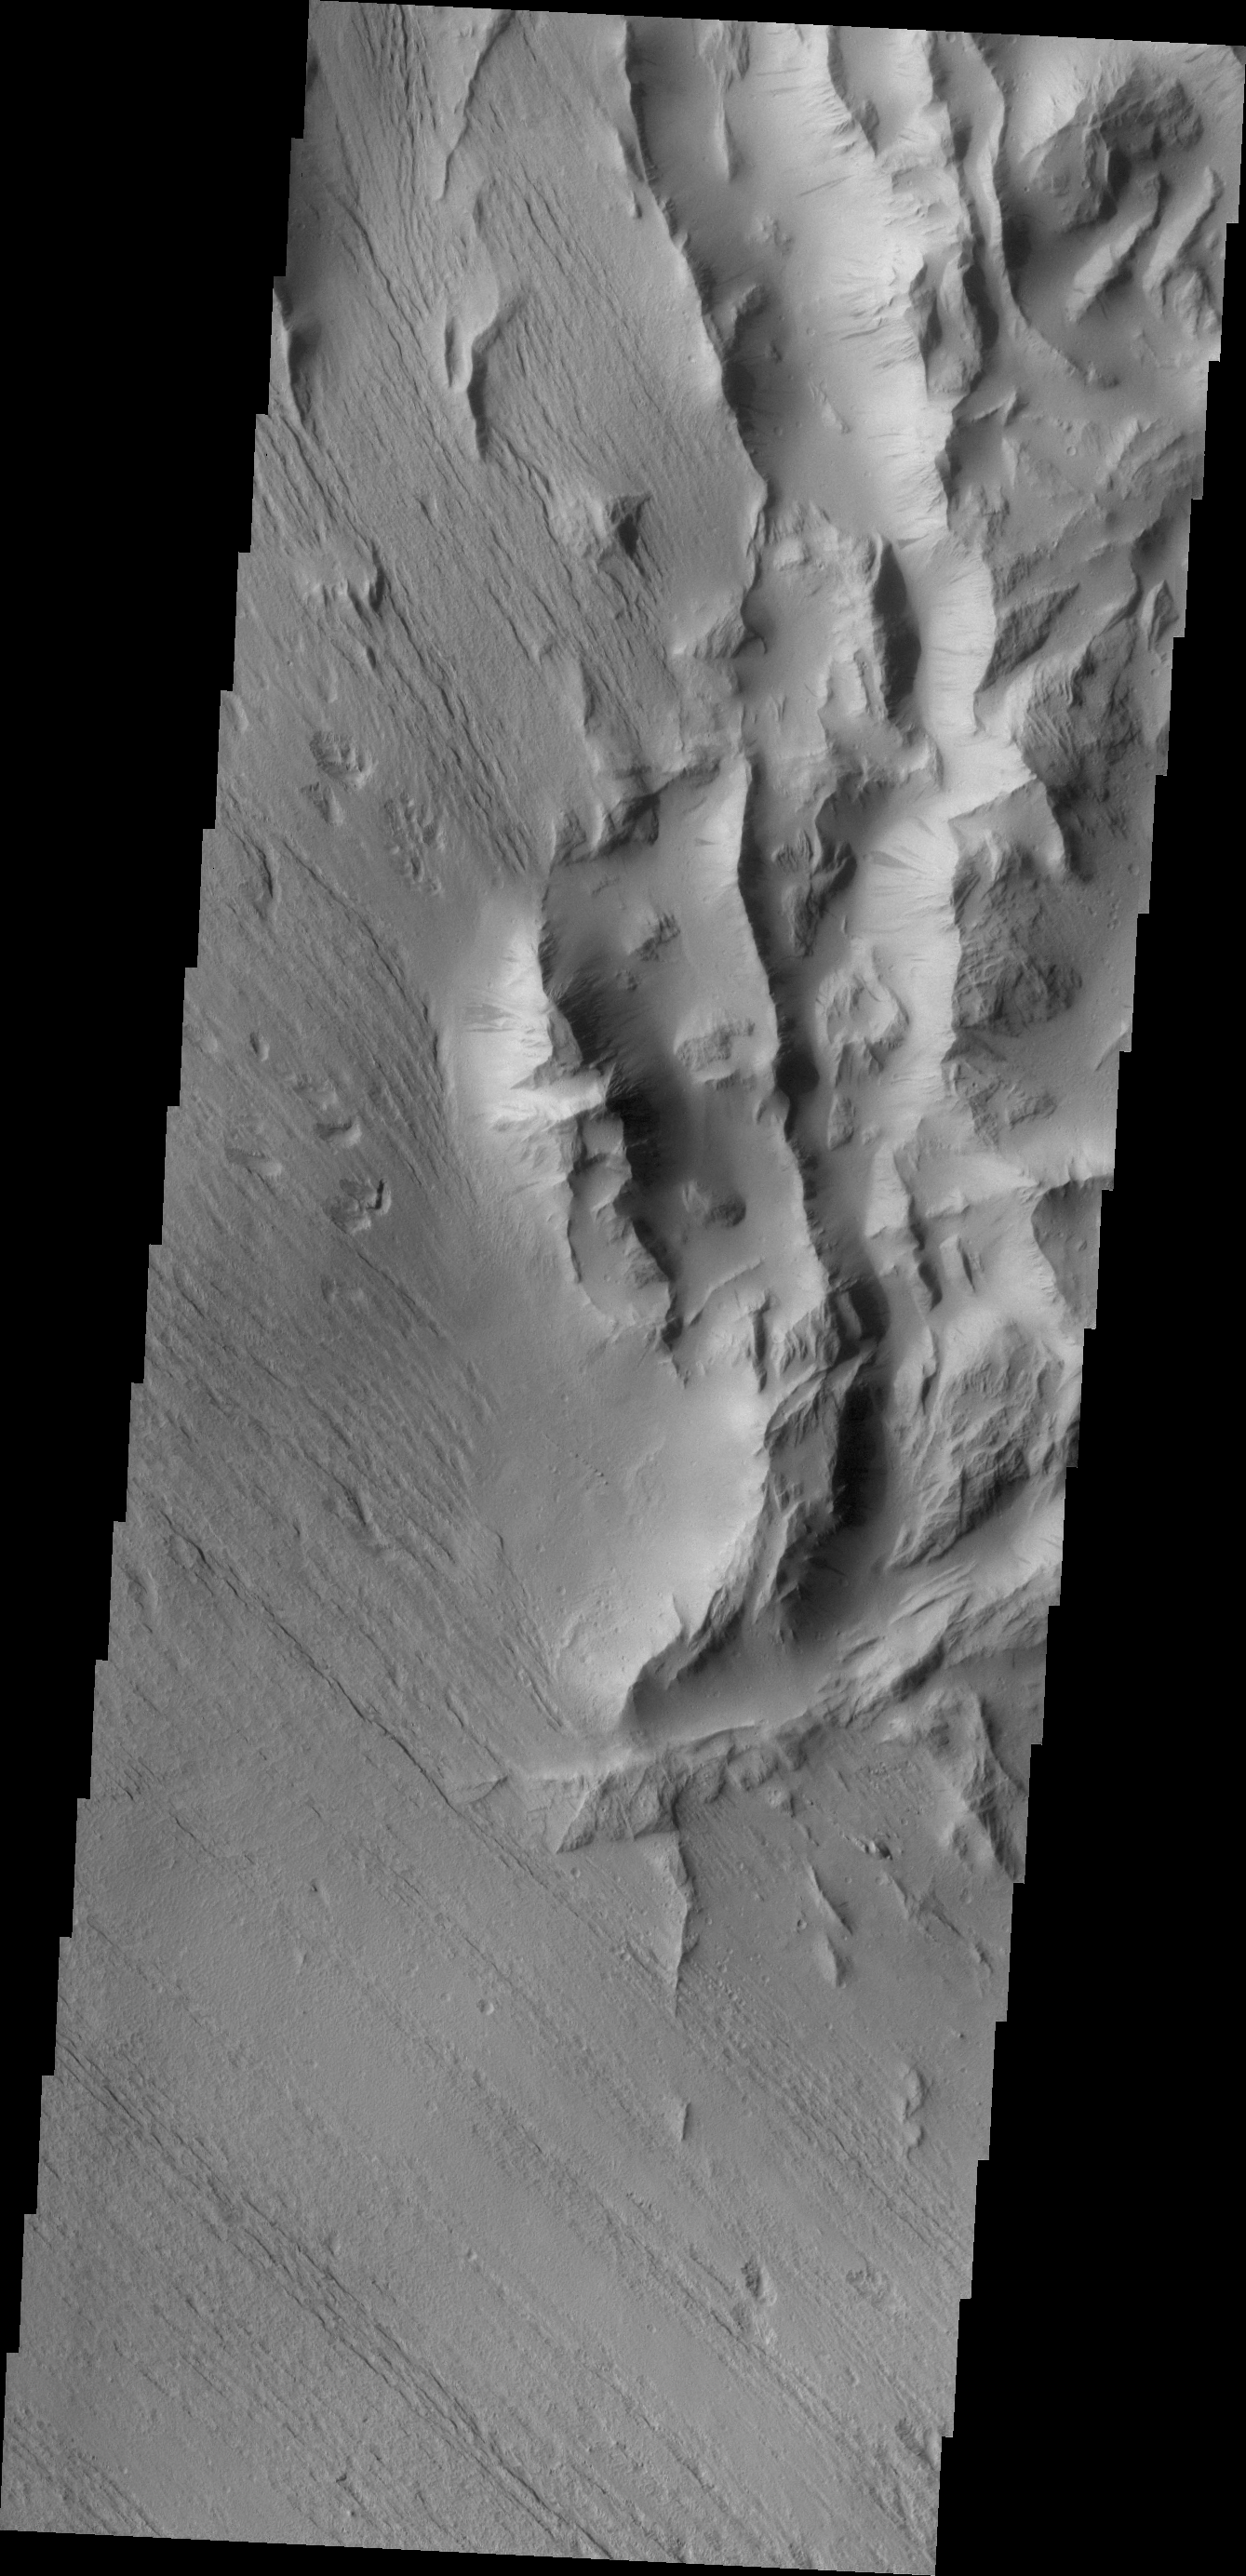

Lycus Sulci

This is a VIS image of Lycus Sulci. Lycus Sulci is located on the western side of Olympus Mons and is dominated by multi-direction ridges. This image is of a part of the sulci that also contains material less resistant than the ridges to the effects of wind.

Credit: NASA/JPL/ASU